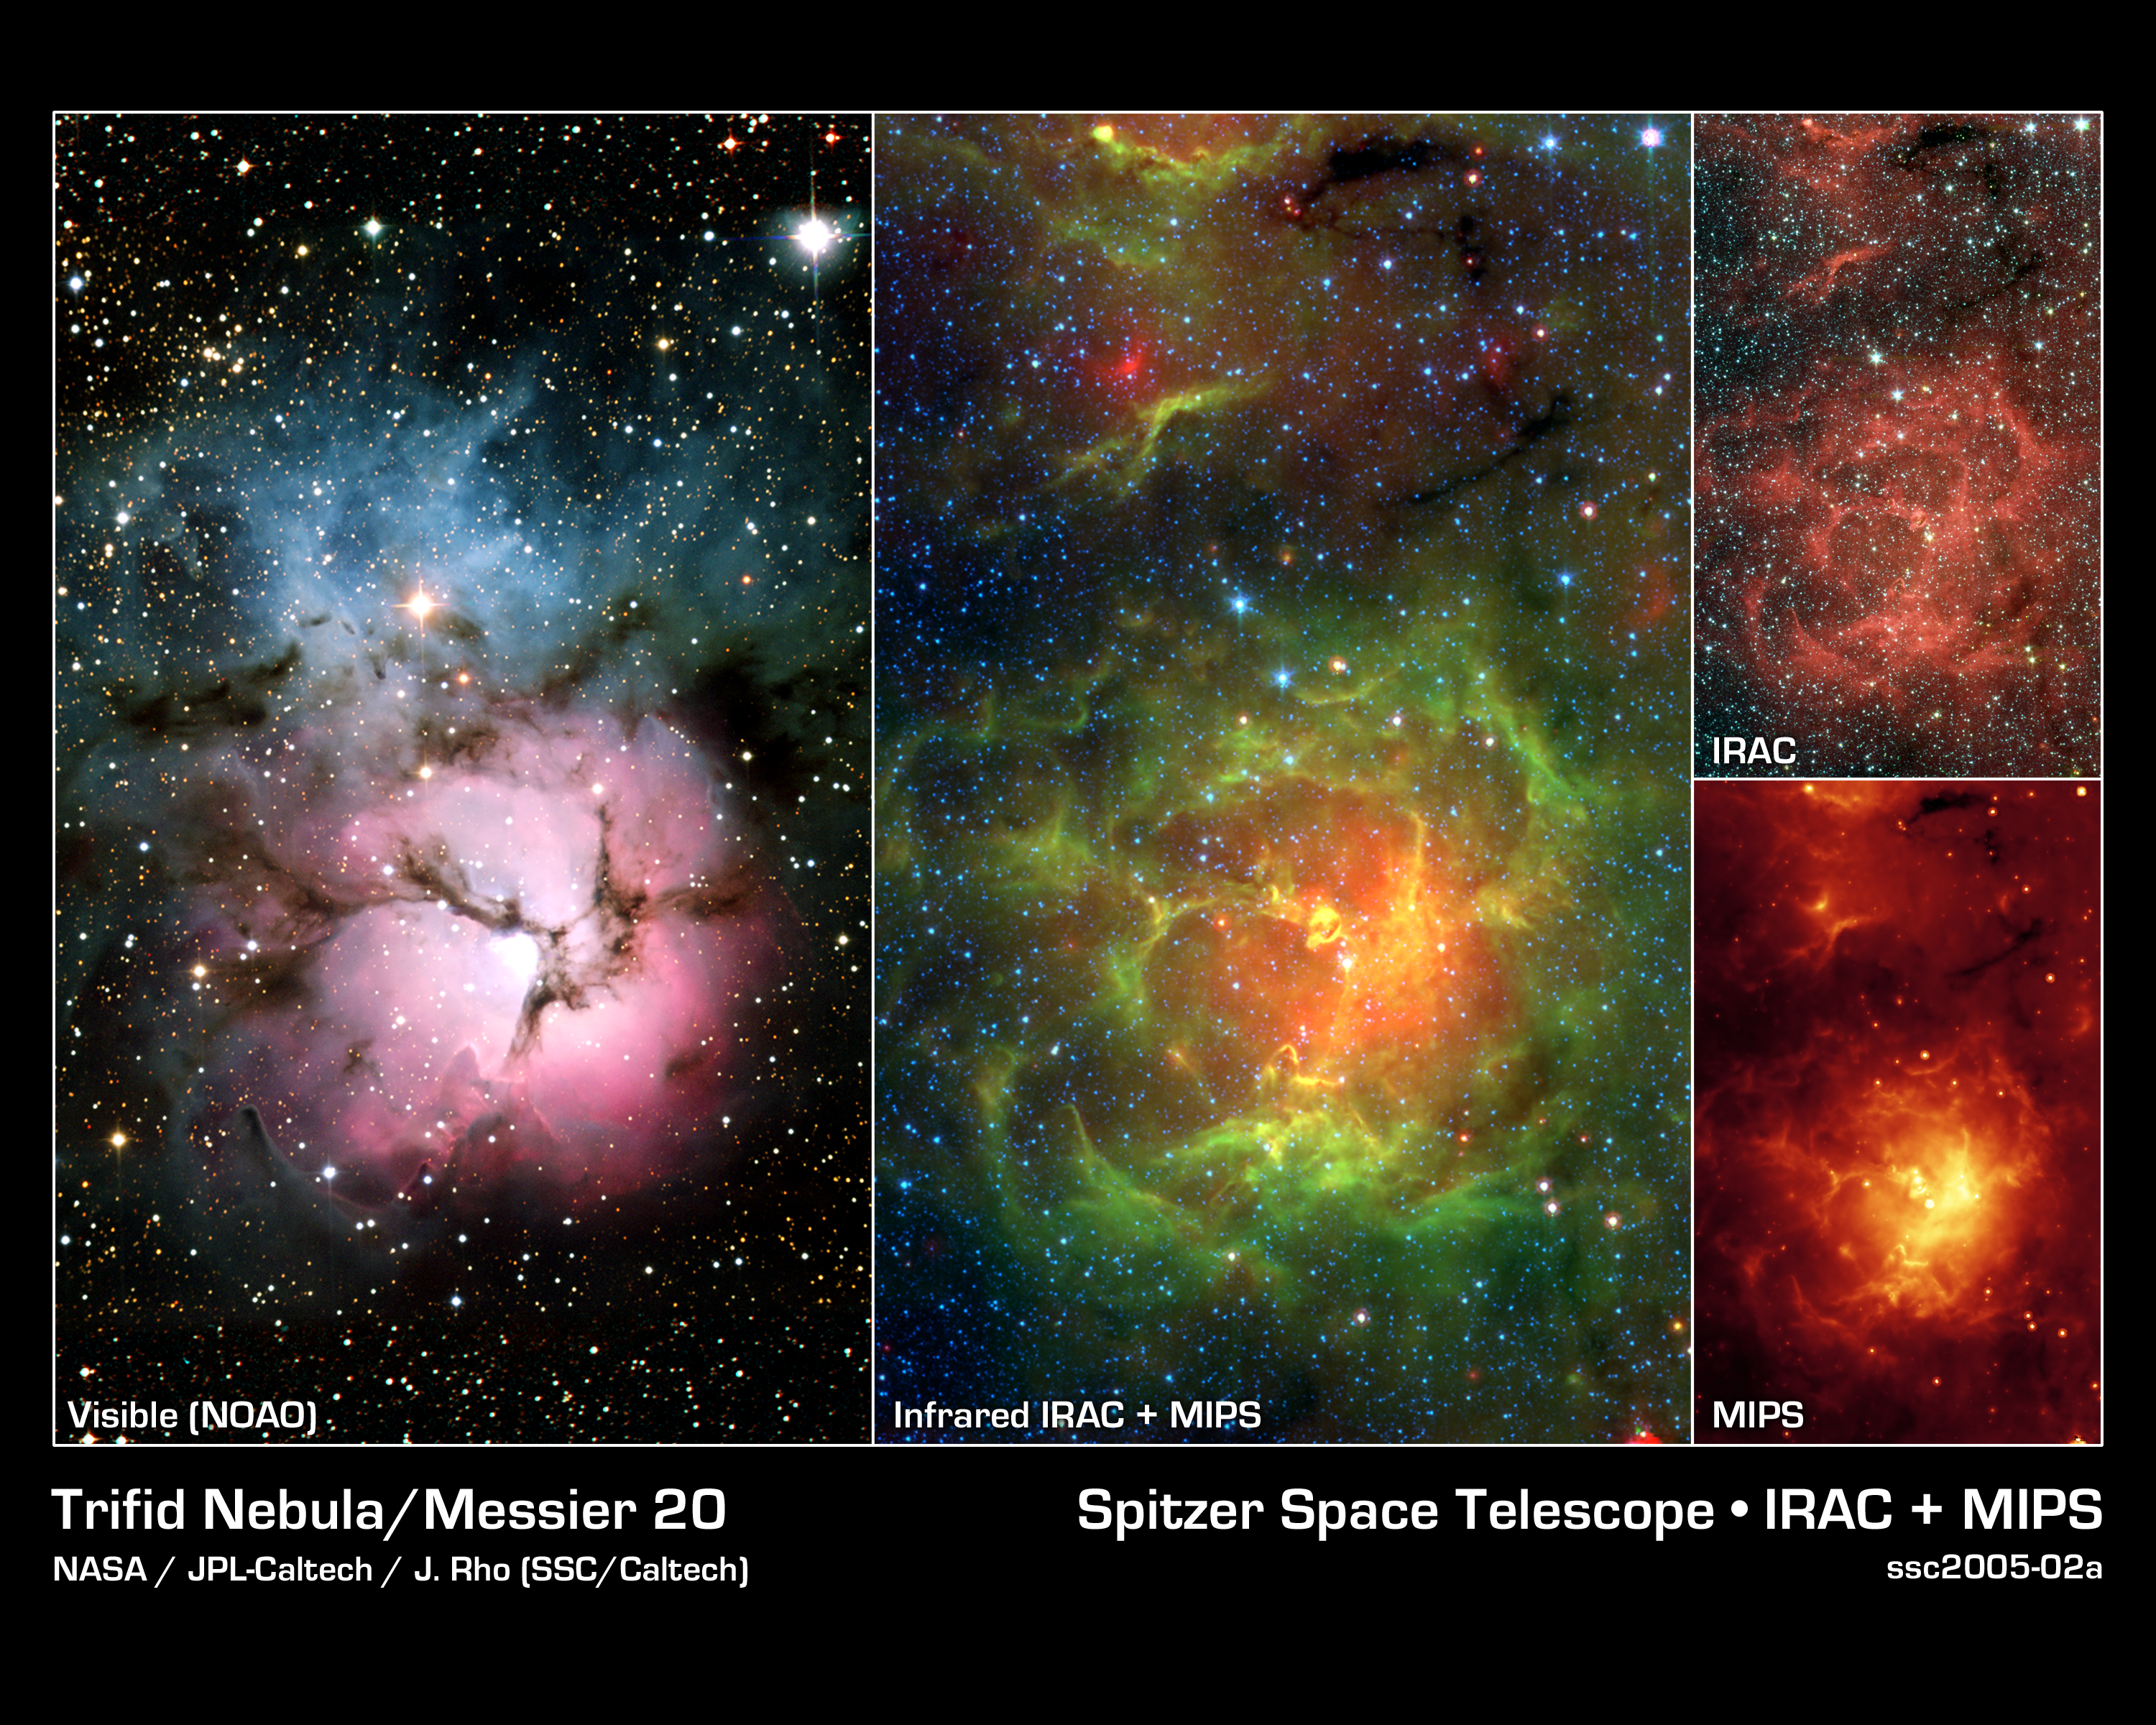

New Views of a Familiar Beauty

This image composite compares the well-known visible-light picture of the glowing Trifid Nebula (left panel) with infrared views from NASA's Spitzer Space Telescope (remaining three panels). The Trifid Nebula is a giant star-forming cloud of gas and dust located 5,400 light-years away in the constellation Sagittarius.

The false-color Spitzer images reveal a different side of the Trifid Nebula. Where dark lanes of dust are visible trisecting the nebula in the visible-light picture, bright regions of star-forming activity are seen in the Spitzer pictures. All together, Spitzer uncovered 30 massive embryonic stars and 120 smaller newborn stars throughout the Trifid Nebula, in both its dark lanes and luminous clouds. These stars are visible in all the Spitzer images, mainly as yellow or red spots. Embryonic stars are developing stars about to burst into existence.

Ten of the 30 massive embryos discovered by Spitzer were found in four dark cores, or stellar "incubators," where stars are born. Astronomers using data from the Institute of Radioastronomy millimeter telescope in Spain had previously identified these cores but thought they were not quite ripe for stars. Spitzer's highly sensitive infrared eyes were able to penetrate all four cores to reveal rapidly growing embryos.

Astronomers can actually count the individual embryos tucked inside the cores by looking closely at the Spitzer image taken by its infrared array camera (top right). This instrument has the highest spatial resolution of Spitzer's imaging cameras. The Spitzer image from the multiband imaging photometer (bottom right), on the other hand, specializes in detecting cooler materials. Its view highlights the relatively cool core material falling onto the Trifid's growing embryos. The middle panel is a combination of Spitzer data from both of these instruments.

The embryos are thought to have been triggered by a massive "type O" star, which can be seen as a white spot at the center of the nebula in all four images. Type O stars are the most massive stars, ending their brief lives in explosive supernovas. The small newborn stars probably arose at the same time as the O star, and from the same original cloud of gas and dust.

The Spitzer infrared array camera image is a three-color composite of invisible light, showing emissions from wavelengths of 3.6 microns (blue), 4.5 microns (green), 5.8 and 8.0 microns (red). The Spitzer multiband imaging photometer image shows 24-micron emissions. The Spitzer mosaic image combines data from these pictures, showing light of 4.5 microns (blue), 8.0 microns (green) and 24 microns (red). The visible-light image is from the National Optical Astronomy Observatory, Tucson, Ariz.

Credit: NASA/JPL-Caltech/J. Rho (SSC/Caltech)